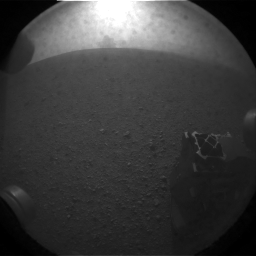

What Lies Behind Curiosity

This is one of the first images taken by NASA’s Curiosity rover, which landed on Mars the evening of Aug. 5 PDT (morning of Aug. 6 EDT). It was taken through a “fisheye” wide-angle lens on one of the rover’s rear Hazard-Avoidance cameras at one-quarter of full resolution. The camera is the right eye of a stereo pair located at the back left, or port, side of the rover.

The clear dust cover on the camera is still on in this view, and dust can be seen around its edge, along with three cover fasteners. One of the rover’s wheels is in the lower right corner.

As planned, the rover’s early engineering images are lower resolution. Larger color images are expected later in the week when the rover’s mast, carrying high-resolution cameras, is deployed.

Credit: NASA/JPL-Caltech